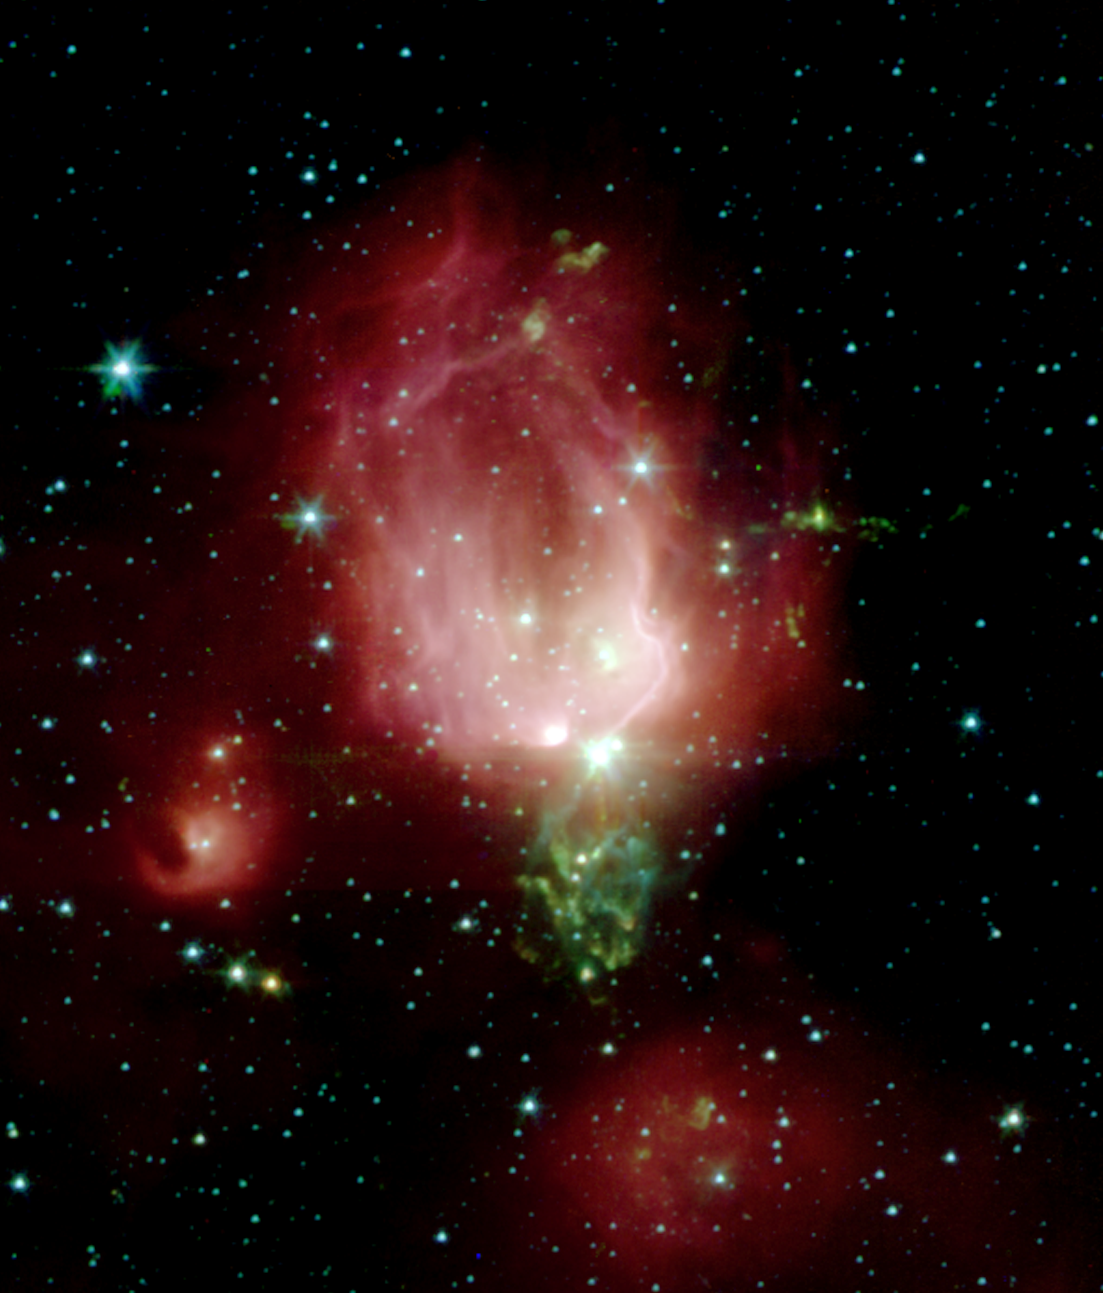

Spitzer Telescope Sends Rose for Valentine’s Day

A cluster of newborn stars herald their birth in this interstellar Valentine’s Day commemorative picture obtained with NASA’s Spitzer Space Telescope. These bright young stars are found in a rosebud-shaped (and rose-colored) nebulosity known as NGC 7129. The star cluster and its associated nebula are located at a distance of 3300 light-years in the constellation Cepheus.

A recent census of the cluster reveals the presence of 130 young stars. The stars formed from a massive cloud of gas and dust that contains enough raw materials to create a thousand Sun-like stars. In a process that astronomers still poorly understand, fragments of this molecular cloud became so cold and dense that they collapsed into stars. Most stars in our Milky Way galaxy are thought to form in such clusters.

The Spitzer Space Telescope image was obtained with an infrared array camera that is sensitive to invisible infrared light at wavelengths that are about ten times longer than visible light. In this four-color composite, emission at 3.6 microns is depicted in blue, 4.5 microns in green, 5.8 microns in orange, and 8.0 microns in red. The image covers a region that is about one quarter the size of the full moon.

As in any nursery, mayhem reigns. Within the astronomically brief period of a million years, the stars have managed to blow a large, irregular bubble in the molecular cloud that once enveloped them like a cocoon. The rosy pink hue is produced by glowing dust grains on the surface of the bubble being heated by the intense light from the embedded young stars. Upon absorbing ultraviolet and visible-light photons produced by the stars, the surrounding dust grains are heated and re-emit the energy at the longer infrared wavelengths observed by Spitzer. The reddish colors trace the distribution of molecular material thought to be rich in hydrocarbons.

The cold molecular cloud outside the bubble is mostly invisible in these images. However, three very young stars near the center of the image are sending jets of supersonic gas into the cloud. The impact of these jets heats molecules of carbon monoxide in the cloud, producing the intricate green nebulosity that forms the stem of the rosebud.

Not all stars are formed in clusters. Away from the main nebula and its young cluster are two smaller nebulae, to the left and bottom of the central ‘rosebud,’each containing a stellar nursery with only a few young stars.

Astronomers believe that our own Sun may have formed billions of years ago in a cluster similar to NGC 7129. Once the radiation from new cluster stars destroys the surrounding placental material, the stars begin to slowly drift apart.

Credit: NASA/JPL/Caltech/Harvard-Smithsonian CfA